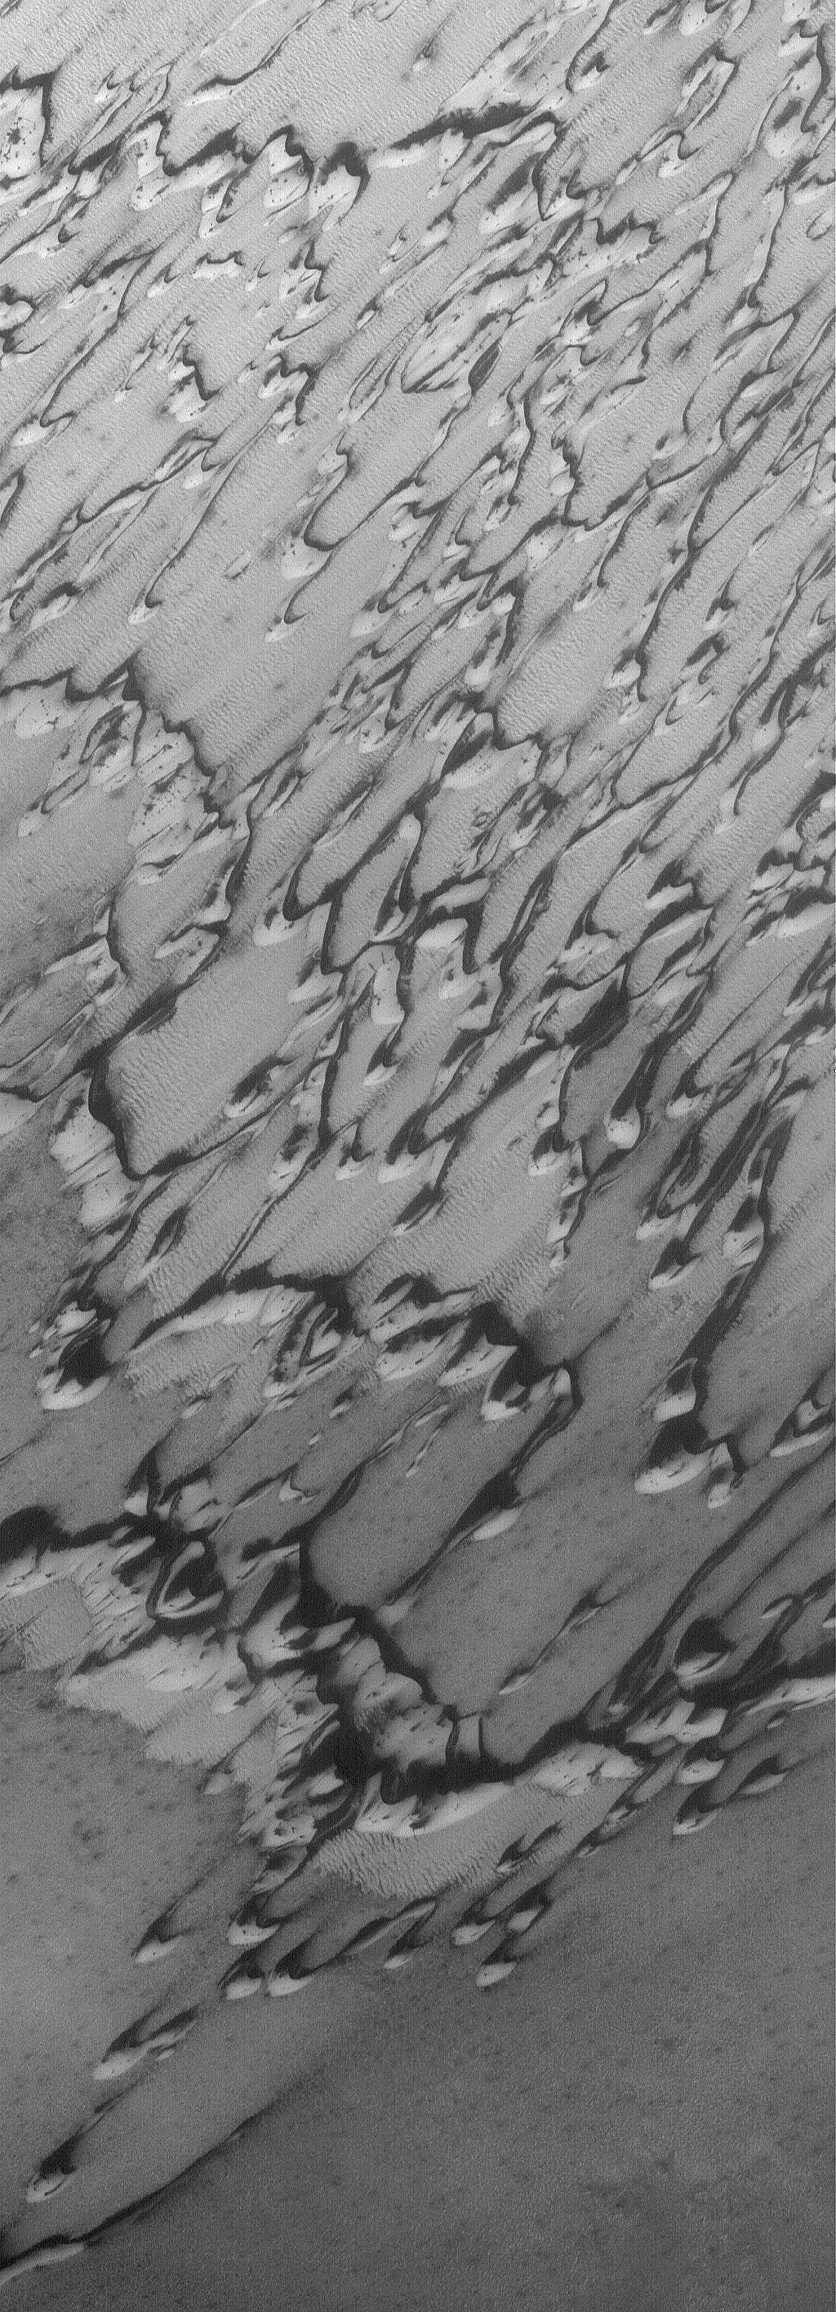

Springtime Dunes

25 August 2006
This Mars Global Surveyor (MGS) Mars Orbiter Camera (MOC) image shows part of a dune field in Chasma Boreale, the large north polar trough. The bright material covering the dunes is frozen carbon dioxide. This carbon dioxide frost accumulates during the northern autumn and winter, and sublimes away (turns directly from solid to gas) during the spring and summer. The image was acquired near the end of the northern spring. The dark areas in this image are places where the frost sublimed away, revealing the coarse dark sand of the dunes.

Location near: 84.5°N, 19.2°W
Image width: ~3 km (~1.9 mi)
Illumination from: lower left
Season: Northern Spring

Credit: NASA/JPL/Malin Space Science Systems